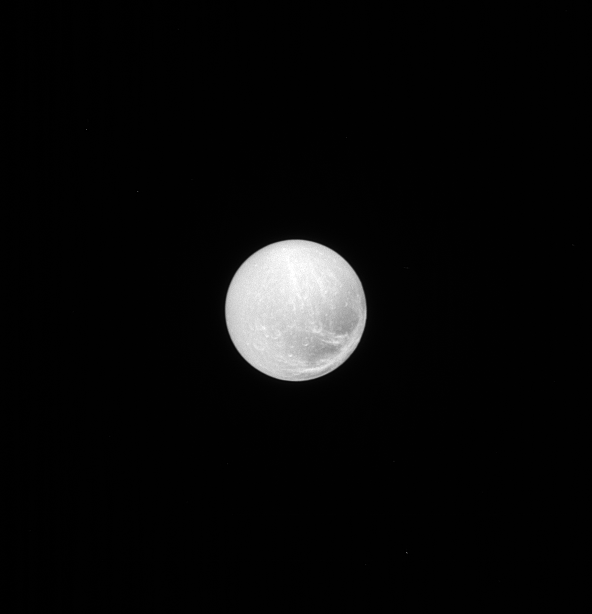

Dione, Face On

When imaged with the Sun nearly at our backs, Dione’s heavily scarred surface lacks the shadows that emphasize the surface topography. However, this geometry highlights variations in surface brightness, which provide further evidence of Dione’s active and often violent past.

The surface of Dione (698 miles, or 1,123 kilometers across) is covered in craters, reminding us of the impacts that have shaped all of the worlds of our solar system. Dione’s surface also bears linear features that suggest geological activity in the past. See PIA07638 for more information.

Lit terrain seen here is on the Saturn-facing hemisphere of Dione. North on Dione is up and rotated 33 degrees to the right. The image was taken in visible light with the Cassini spacecraft narrow-angle camera on June 27, 2013.

The view was obtained at a distance of approximately 810,000 miles (1.3 million kilometers) from Dione. Image scale is 5 miles (8 kilometers) per pixel.

The Cassini-Huygens mission is a cooperative project of NASA, the European Space Agency and the Italian Space Agency. NASA’s Jet Propulsion Laboratory, a division of the California Institute of Technology in Pasadena, manages the mission for NASA’s Science Mission Directorate, Washington. The Cassini orbiter and its two onboard cameras were designed, developed and assembled at JPL. The imaging operations center is based at the Space Science Institute in Boulder, Colo.

Credit: NASA/JPL-Caltech/Space Science Institute